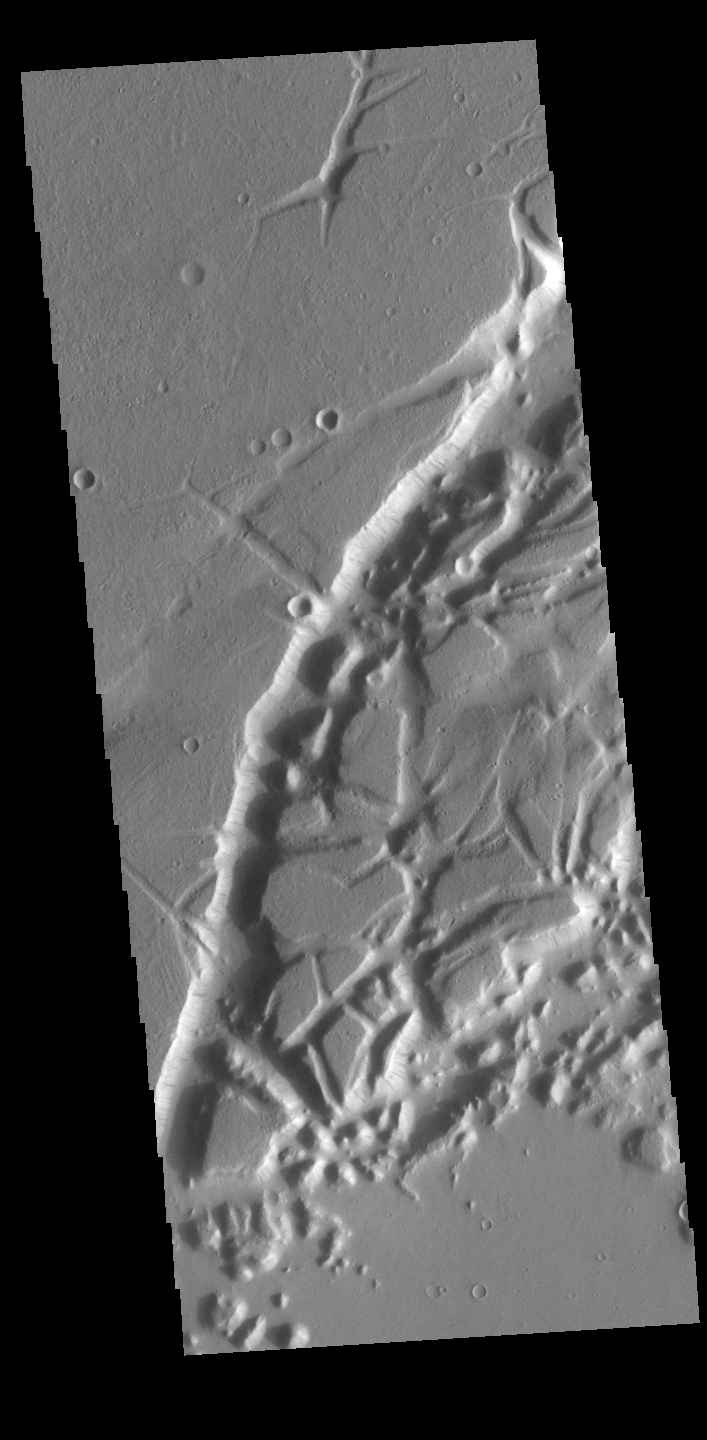

Nilus Chaos

This VIS image shows a portion of Nilus Chaos. Located north of Kasei Vallis, this chaos formed at the elevation boundary between Kasei Valles (lower elevation) and the surrounding plains (higher elevation). Chaos terrain is typified by regions of blocky, often steep sided, mesas interspersed with deep valleys. With time and erosion the valleys widen and the mesas become smaller. In this region of chaos, the mesas decrease in size the closer it approaches to the lower elevation surface.

Credit: NASA/JPL-Caltech/ASU